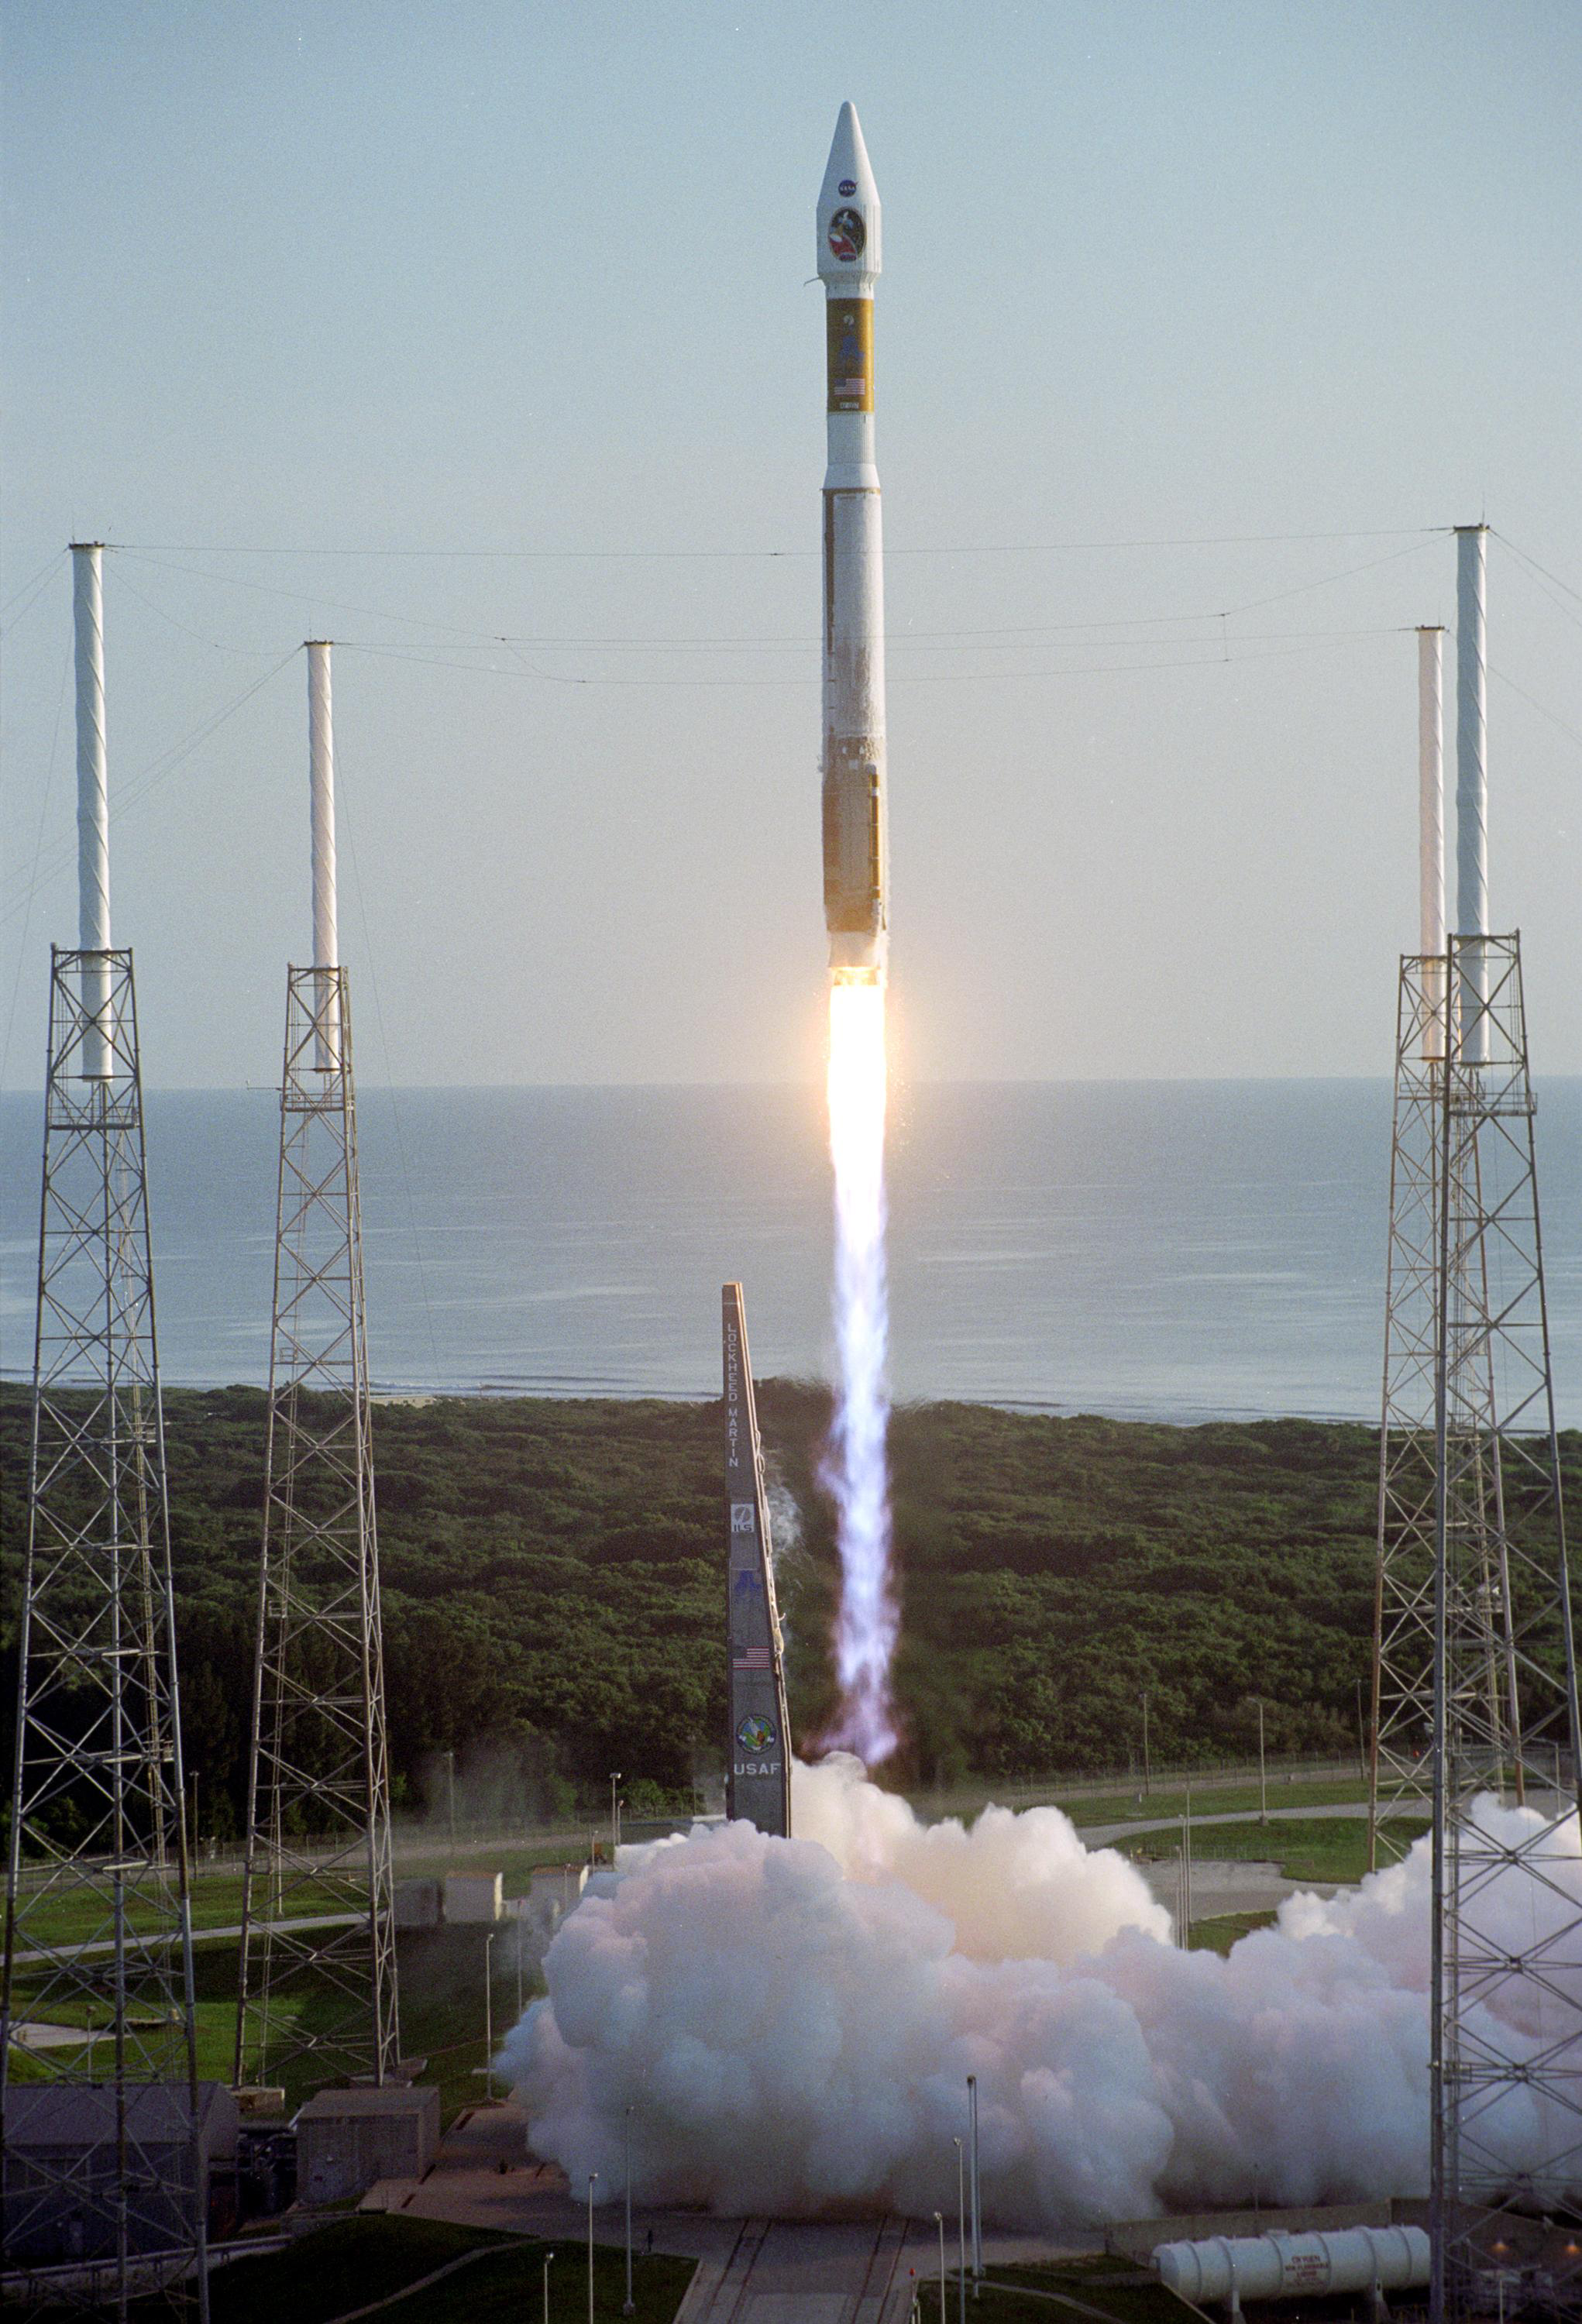

Mars Reconnaissance Orbiter (MRO) Roars Away

With the Atlantic Ocean as a backdrop, an Atlas V launch vehicle, 19 stories tall, with a two-ton Mars Reconnaissance Orbiter (MRO) on top, roars away from Launch Complex 41 at Cape Canaveral Air Force Station at 7:43 a.m. EDT. All systems performed nominally for NASA’s first launch of an Atlas V on an interplanetary mission. MRO established radio contact with controllers 61 minutes after launch and within four minutes of separation from the upper stage. Initial contact came through an antenna at the Japan Aerospace Exploration Agency’s Uchinoura Space Center in southern Japan. Mars is 72 million miles from Earth today, but the spacecraft will travel more than four times that distance on its outbound-arc trajectory to intercept the red planet on March 10, 2006. The orbiter carries six scientific instruments for examining the surface, atmosphere and subsurface of Mars in unprecedented detail from low orbit. NASA expects to get several times more data about Mars from MRO than from all previous Martian missions combined. Researchers will use the instruments to learn more about the history and distribution of Mars’ water. That information will improve understanding of planetary climate change and will help guide the quest to answer whether Mars ever supported life. The orbiter will also evaluate potential landing sites for future missions.

Credit: NASA/JPL/KSC/Lockheed Martin Space Systems